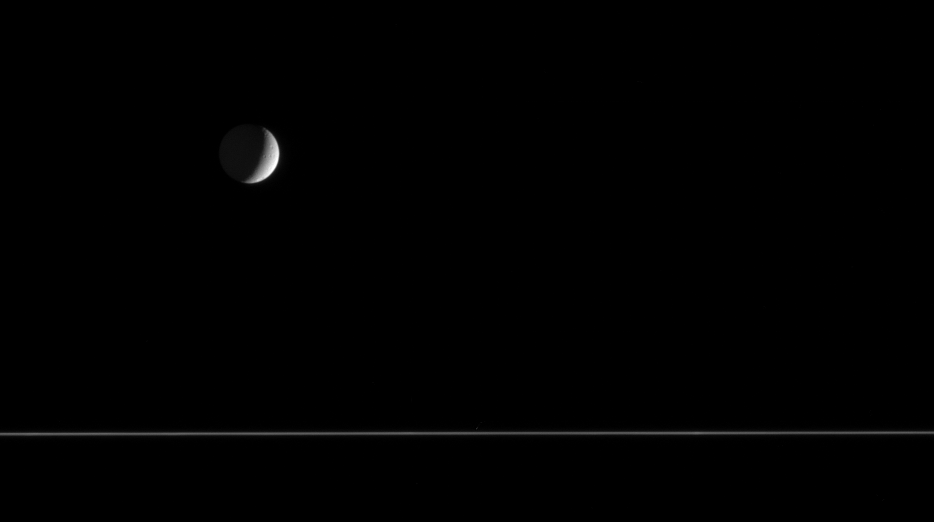

Cratered Crescent

Quiet and cold, a crescent Tethys floats above the nearly edge-on rings of Saturn. The only surface features visible on Tethys (1,071 kilometers, or 665 miles across) from this distance are a few impact craters.

The image was taken in visible light with the Cassini spacecraft narrow-angle camera on April 22, 2006, at a distance of approximately 3 million kilometers (1.8 million miles) from Tethys and at a Sun-Tethys-spacecraft, or phase, angle of 115 degrees. The image scale is 18 kilometers (11 miles) per pixel.

The Cassini-Huygens mission is a cooperative project of NASA, the European Space Agency and the Italian Space Agency. The Jet Propulsion Laboratory, a division of the California Institute of Technology in Pasadena, manages the mission for NASA’s Science Mission Directorate, Washington, D.C. The Cassini orbiter and its two onboard cameras were designed, developed and assembled at JPL. The imaging operations center is based at the Space Science Institute in Boulder, Colo.

Credit: NASA/JPL/Space Science Institute